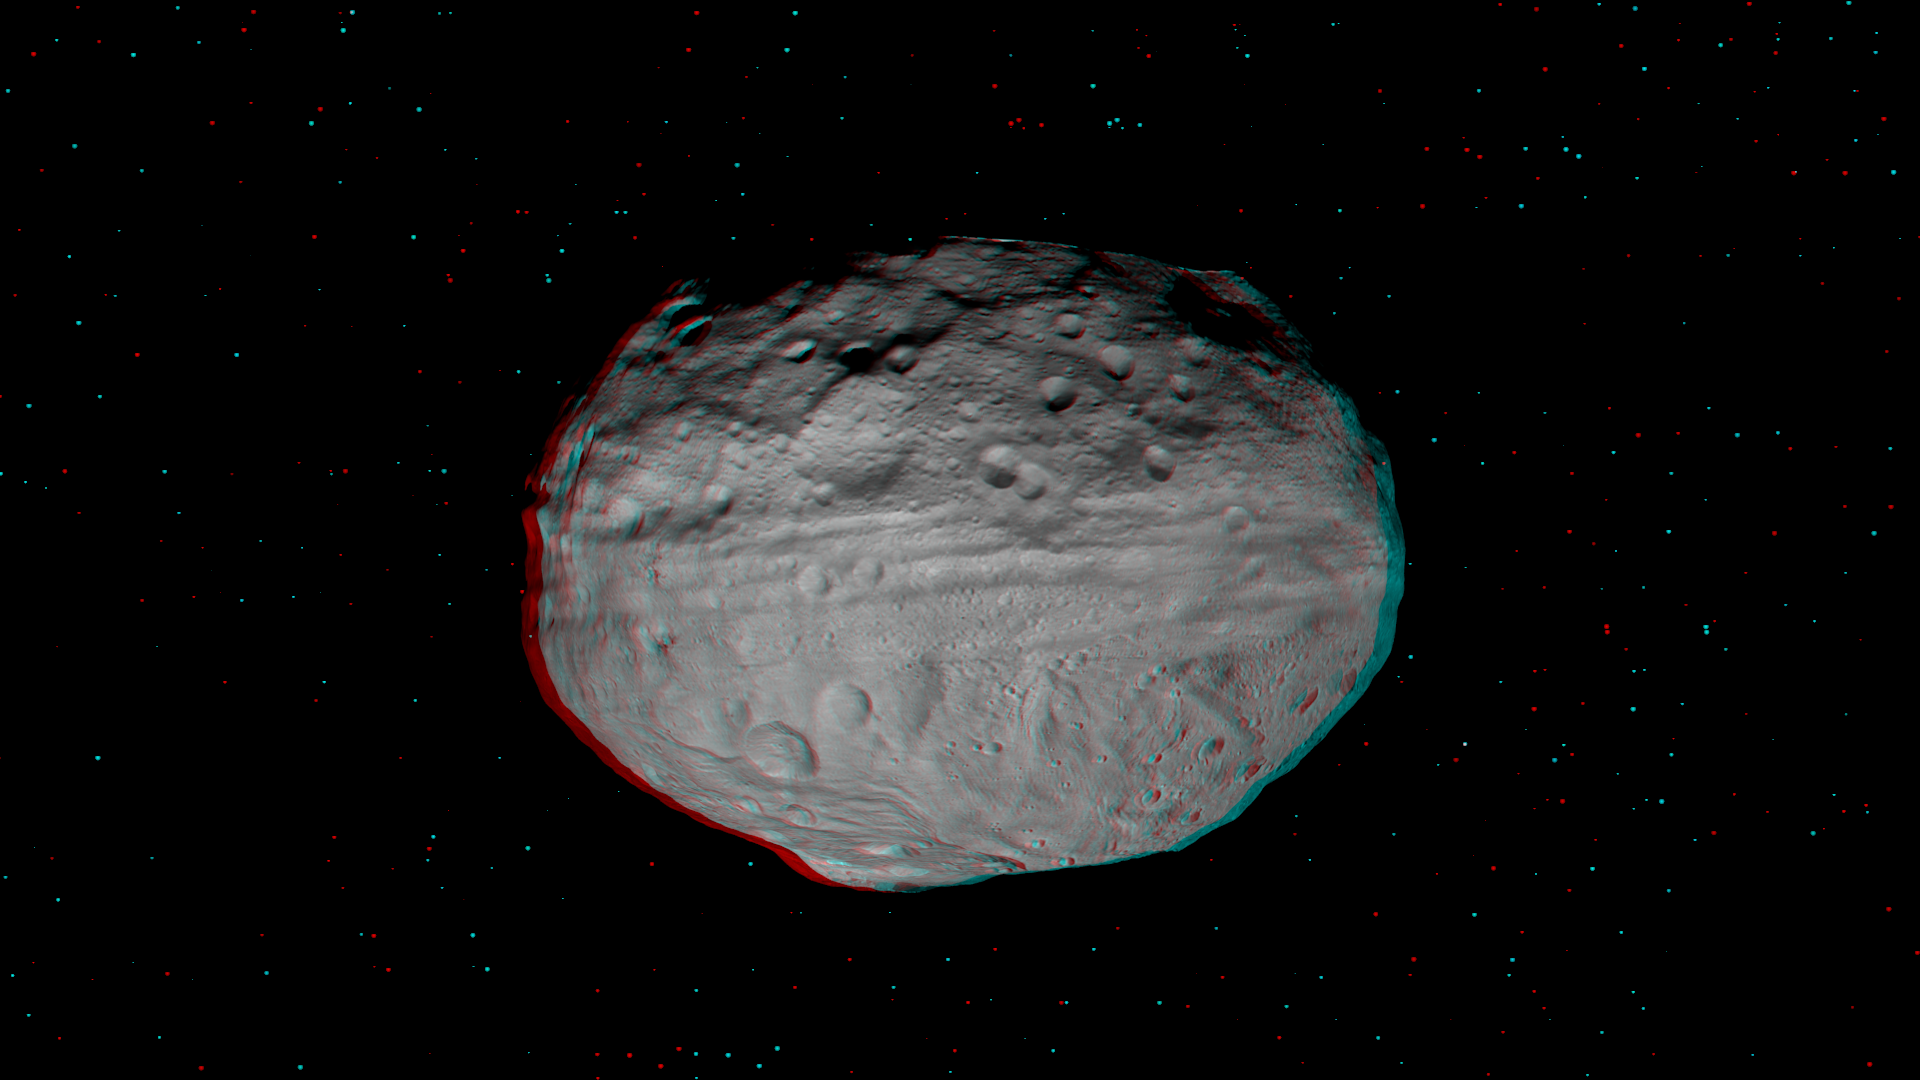

3-D Image of Vesta’s Eastern Hemisphere

This 3-D image, called an anaglyph, shows the topography of Vesta’s eastern hemisphere. To create this anaglyph, two differently colored images are superimposed with an offset to create depth. When viewed through red-blue glasses this anaglyph shows a 3-D view of Vesta’s surface. The images used to generate the two differently colored images that make up this anaglyph were obtained during the approach phase of NASA’s Dawn mission in July 2011. At the time the distance from Dawn to Vesta was about 5,200 kilometers (3,200 miles), which results in an image resolution of about 500 meters (1,600 feet) per pixel. The depth effect or topography differences in this anaglyph were calculated from the shape model of Vesta. A number of Vesta’s large features are clear in this anaglyph. Firstly, the equatorial troughs are visible around Vesta’s equator. These troughs encircle most of the asteroid and are up to 20 kilometers (12 miles) wide. Secondly, to the north of these troughs there are a number of highly degraded, old, large craters. Vesta’s heavily cratered nature is clear from this anaglyph because younger, fresher craters are overlain onto many sets of older, more degraded craters. Due to Vesta’s angle towards the Sun the northernmost part of Vesta has yet to be illuminated and studied and is shown in shadow in this anaglyph. Finally, in the southern hemisphere there are generally fewer craters than in the northern hemisphere. Also visible protruding out from Vesta’s south polar region is a side view of the central complex of the Rheasilvia impact basin.

The Dawn mission to Vesta and Ceres is managed by NASA’s Jet Propulsion Laboratory, a division of the California Institute of Technology in Pasadena, for NASA’s Science Mission Directorate, Washington. UCLA is responsible for overall Dawn mission science. The Dawn framing cameras have been developed and built under the leadership of the Max Planck Institute for Solar System Research, Katlenburg-Lindau, Germany, with significant contributions by DLR German Aerospace Center, Institute of Planetary Research, Berlin, and in coordination with the Institute of Computer and Communication Network Engineering, Braunschweig. The framing camera project is funded by the Max Planck Society, DLR, and NASA/JPL.

Credit: NASA/JPL-Caltech/UCLA/MPS/DLR/IDA